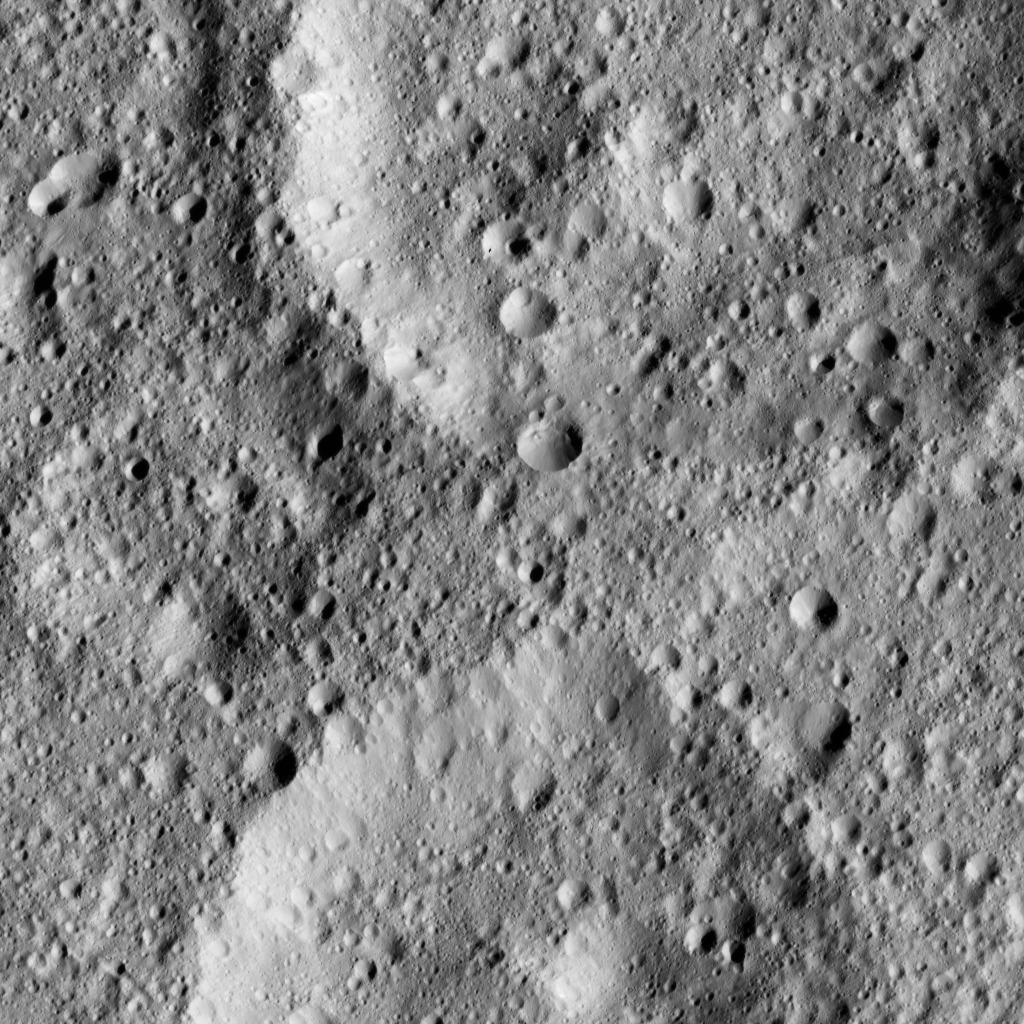

Dawn LAMO Image 138

The scene shows a complex of craters in mid-southern latitudes on Ceres, just west of the peaks known as Niman Rupes.

NASA’s Dawn spacecraft took this image on June 15, 2016, from its low-altitude mapping orbit, at a distance of about 240 miles (385 kilometers) above the surface. The image resolution is 120 feet (35 meters) per pixel.

Dawn’s mission is managed by JPL for NASA’s Science Mission Directorate in Washington. Dawn is a project of the directorate’s Discovery Program, managed by NASA’s Marshall Space Flight Center in Huntsville, Alabama. UCLA is responsible for overall Dawn mission science. Orbital ATK, Inc., in Dulles, Virginia, designed and built the spacecraft. The German Aerospace Center, the Max Planck Institute for Solar System Research, the Italian Space Agency and the Italian National Astrophysical Institute are international partners on the mission team.

Credit: NASA/JPL-Caltech/UCLA/MPS/DLR/IDA